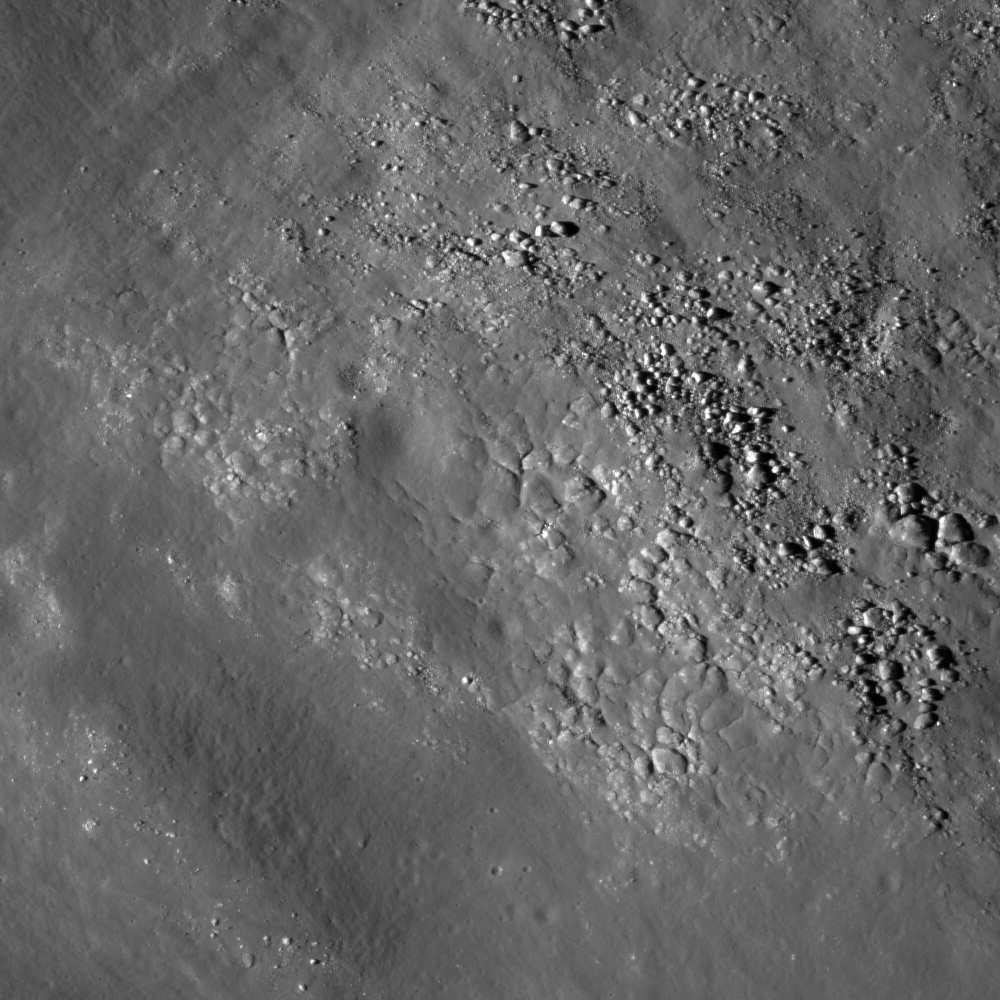

The Floor of Saha E

Diverse textures on the floor of Saha E on the lunar farside. This texture could be the result of impact melt coating boulders and other deposits on the floor of the crater. Image width is 1.08 km.

The lava-like melt produced by impacts on the Moon can have a variety of morphologies. The polygonal texture you see here is located on the floor of crater Saha E, a 28 km diameter crater east of Mare Smythii. This texture could be the result of impact melt coating boulders and other deposits on the floor of the crater. From the perspective of exploration planning, impact melt deposits are scientifically interesting because they can be used to age-date impacts. Impact melts can also contain geochemical traces of the original impact, and often contain small fragments of the original pre-impact target rocks.

NASA’s Goddard Space Flight Center built and manages the mission for the Exploration Systems Mission Directorate at NASA Headquarters in Washington. The Lunar Reconnaissance Orbiter Camera was designed to acquire data for landing site certification and to conduct polar illumination studies and global mapping. Operated by Arizona State University, the LROC facility is part of the School of Earth and Space Exploration (SESE). LROC consists of a pair of narrow-angle cameras (NAC) and a single wide-angle camera (WAC). The mission is expected to return over 70 terabytes of image data.

Credit: NASA/GSFC/Arizona State University